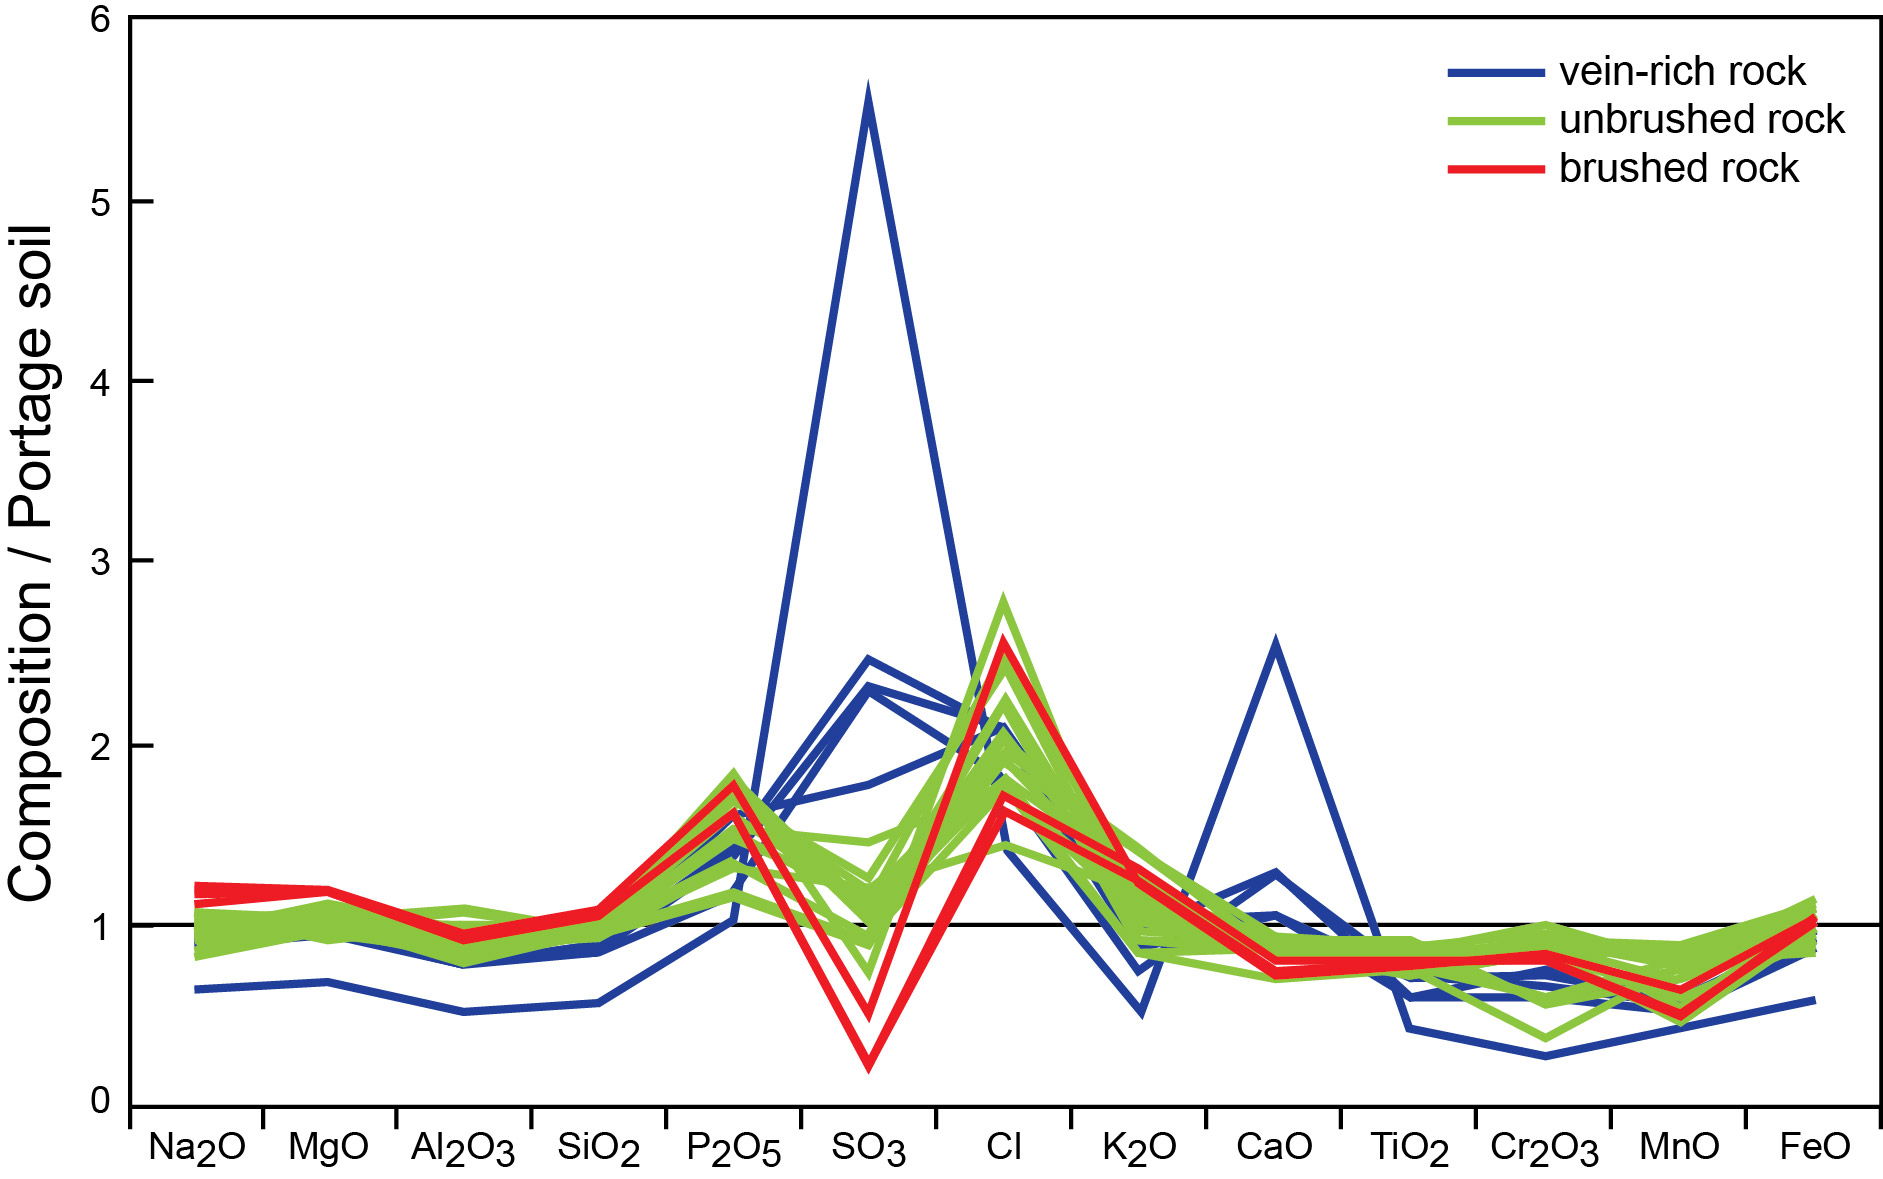

Elemental Compositions of ‘Yellowknife Bay’ Rocks

Researchers have used the Alpha Particle X-ray Spectrometer (APXS) instrument on the robotic arm of NASA’s Mars rover Curiosity to determine elemental compositions of rock surfaces at several targets in the “Yellowknife Bay” area of Gale Crater. This graphic presents results from APXS, with the comparisons simplified across diverse elements by dividing the amount of each element measured in the rocks by the amount of the same element in a local soil, called “Portage.”

Vein-rich rocks contain elevated abundances of sulfur and calcium. Other rock targets are remarkably uniform in composition and similar to the Portage soil, excepting high chlorine. Brushing by Curiosity’s Dust Removal Tool reveals lower abundances of sulfur in the rock than in the dust coating that the brushing removed.

NASA’s Jet Propulsion Laboratory, Pasadena, Calif., manages the Mars Science Laboratory Project and the mission’s Curiosity rover for NASA’s Science Mission Directorate in Washington. The rover was designed and assembled at JPL, a division of the California Institute of Technology in Pasadena.

Credit: NASA/JPL-Caltech/University of Guelph